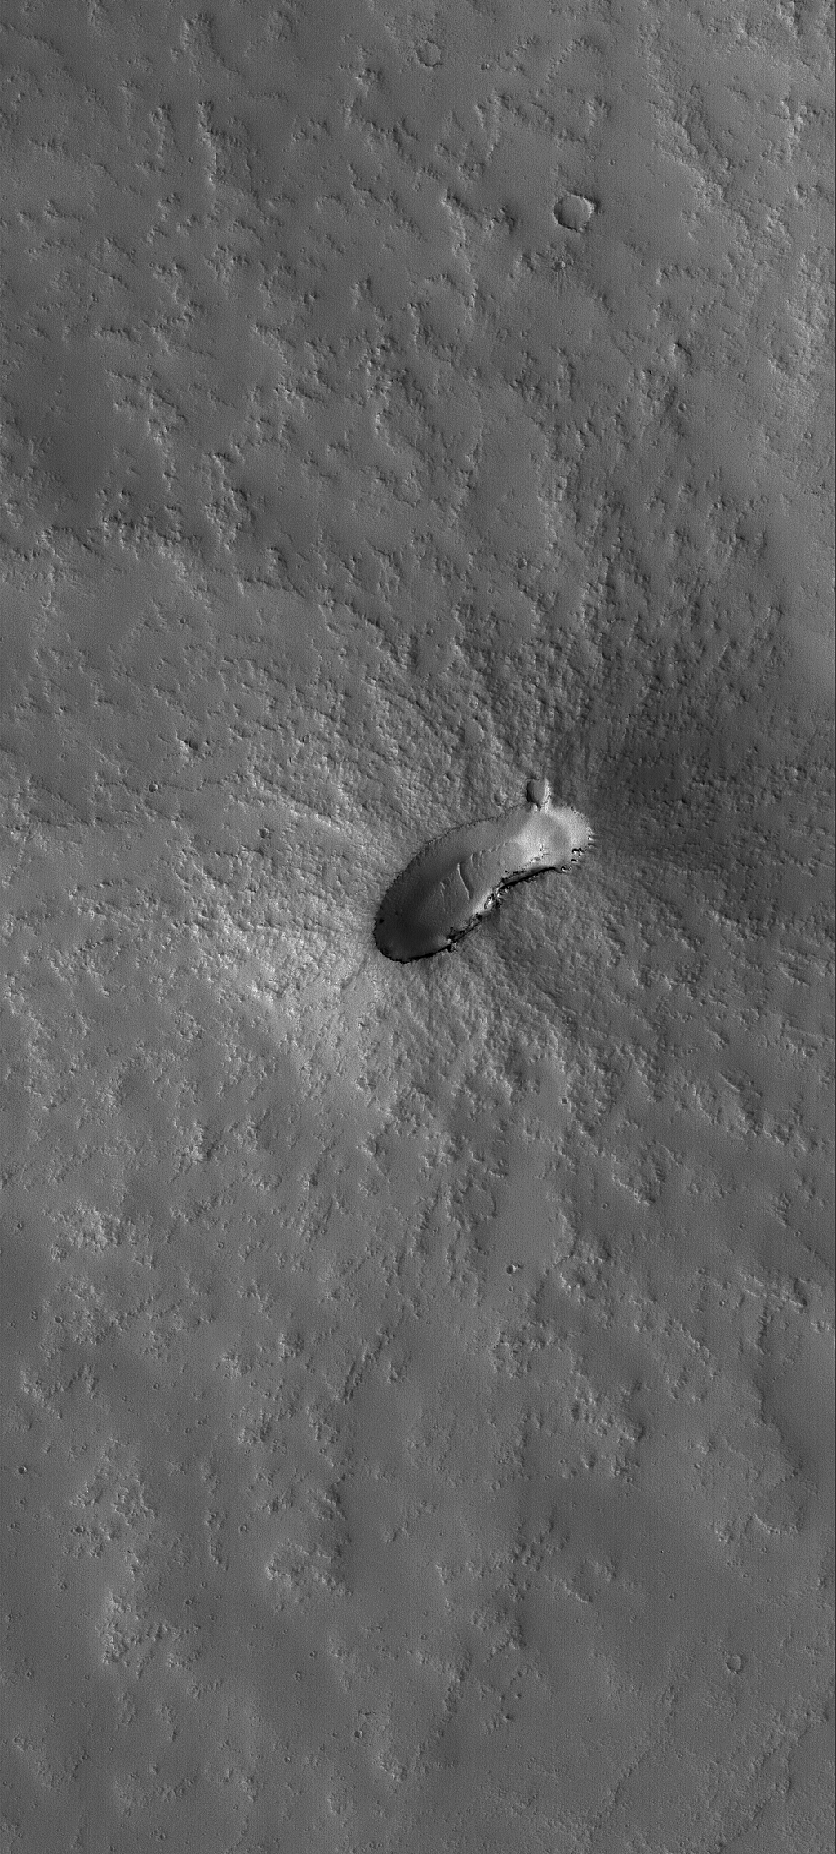

Little One

5 August 2006
This Mars Global Surveyor (MGS) Mars Orbiter Camera (MOC) image shows a small, dust-mantled volcano on the plains east of the giant martian volcano, Pavonis Mons.

Location near: 1.6°S, 105.7°W
Image width: ~3 km (~1.9 mi)
Illumination from: lower left
Season: Southern Spring

Credit: NASA/JPL/Malin Space Science Systems